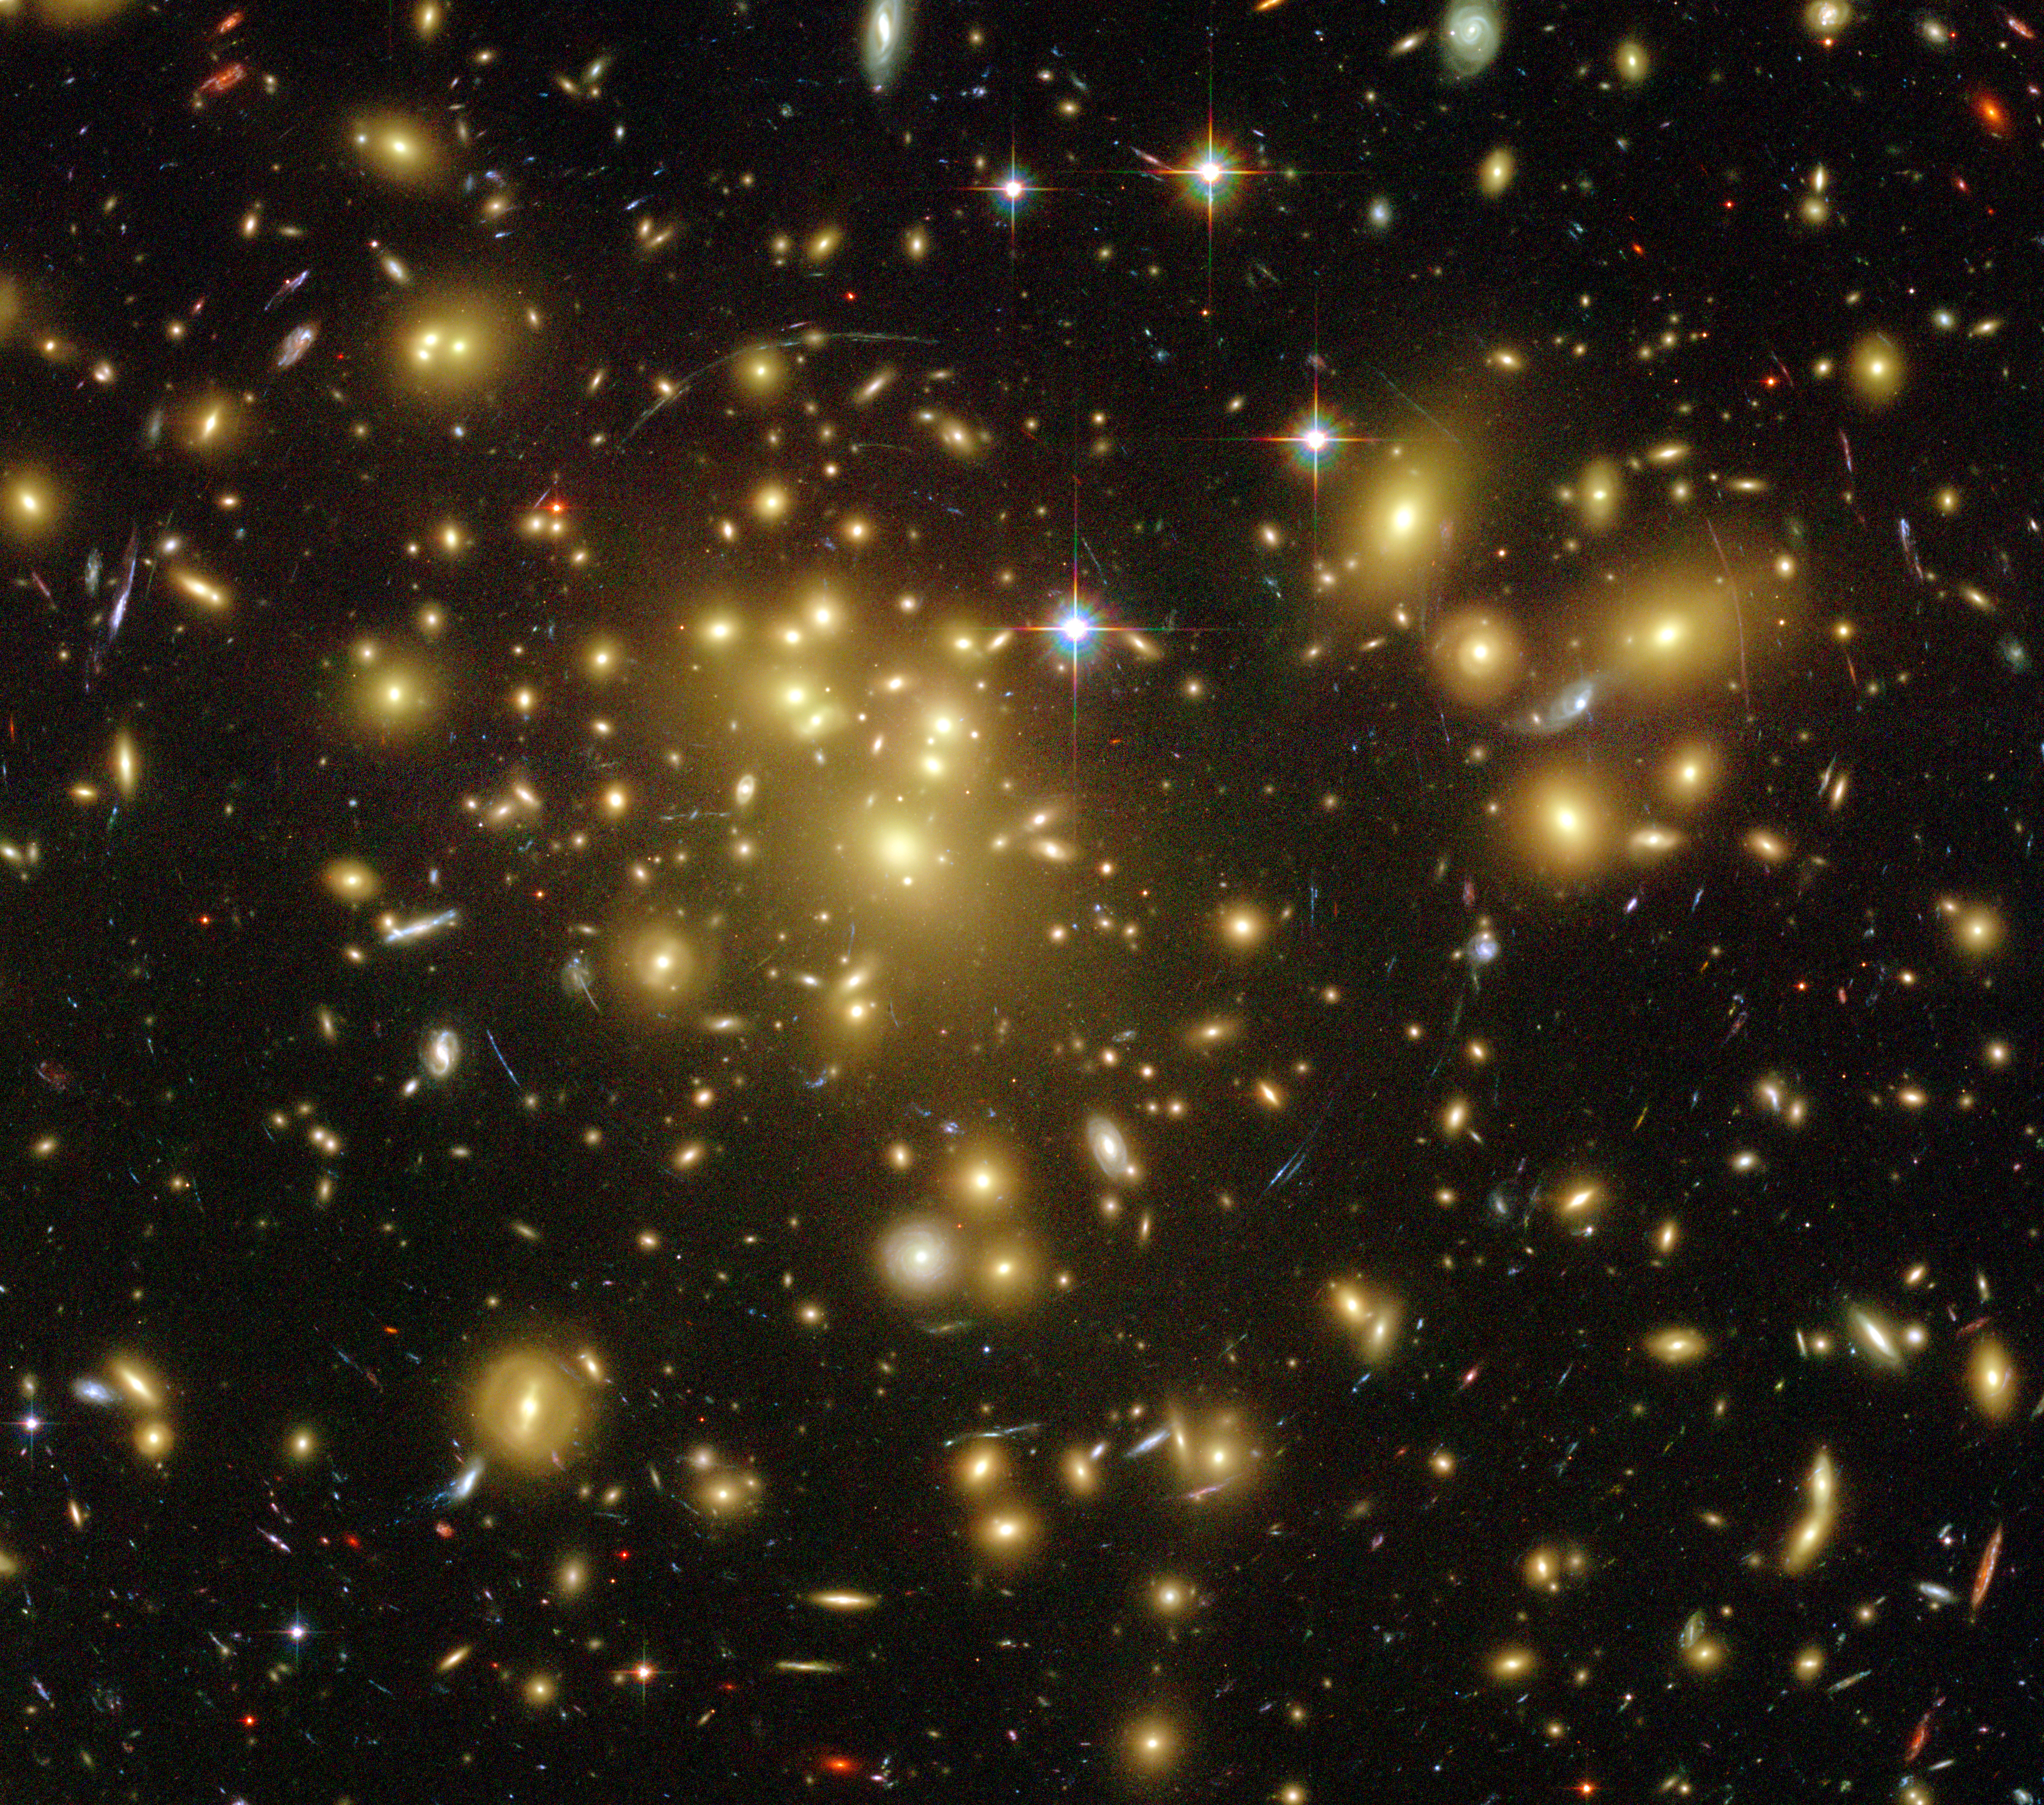

Galaxy Cluster Abell 1689

Object Name: Abell 1689
Object Description: Galaxy Cluster
Instrument: HST/ACS/WFC
Filters: F475W (g), F625W (r), F775W (i), and F850LP (z)
Exposure Time: 13.2 hours

The color image of Abell 1689 is a composite of separate exposures made by the ACS instrument on the Hubble Space Telescope. Three filters were used to sample broad wavelength ranges. The color results from assigning different hues (colors) to each monochromatic image. In this case, the assigned colors are: Blue: F475W (g) Green: F625W (r) Red: F850LP (z)

Credit: NASA, ESA, L. Bradley (JHU), R. Bouwens (UCSC), H. Ford (JHU), and G. Illingworth (UCSC)